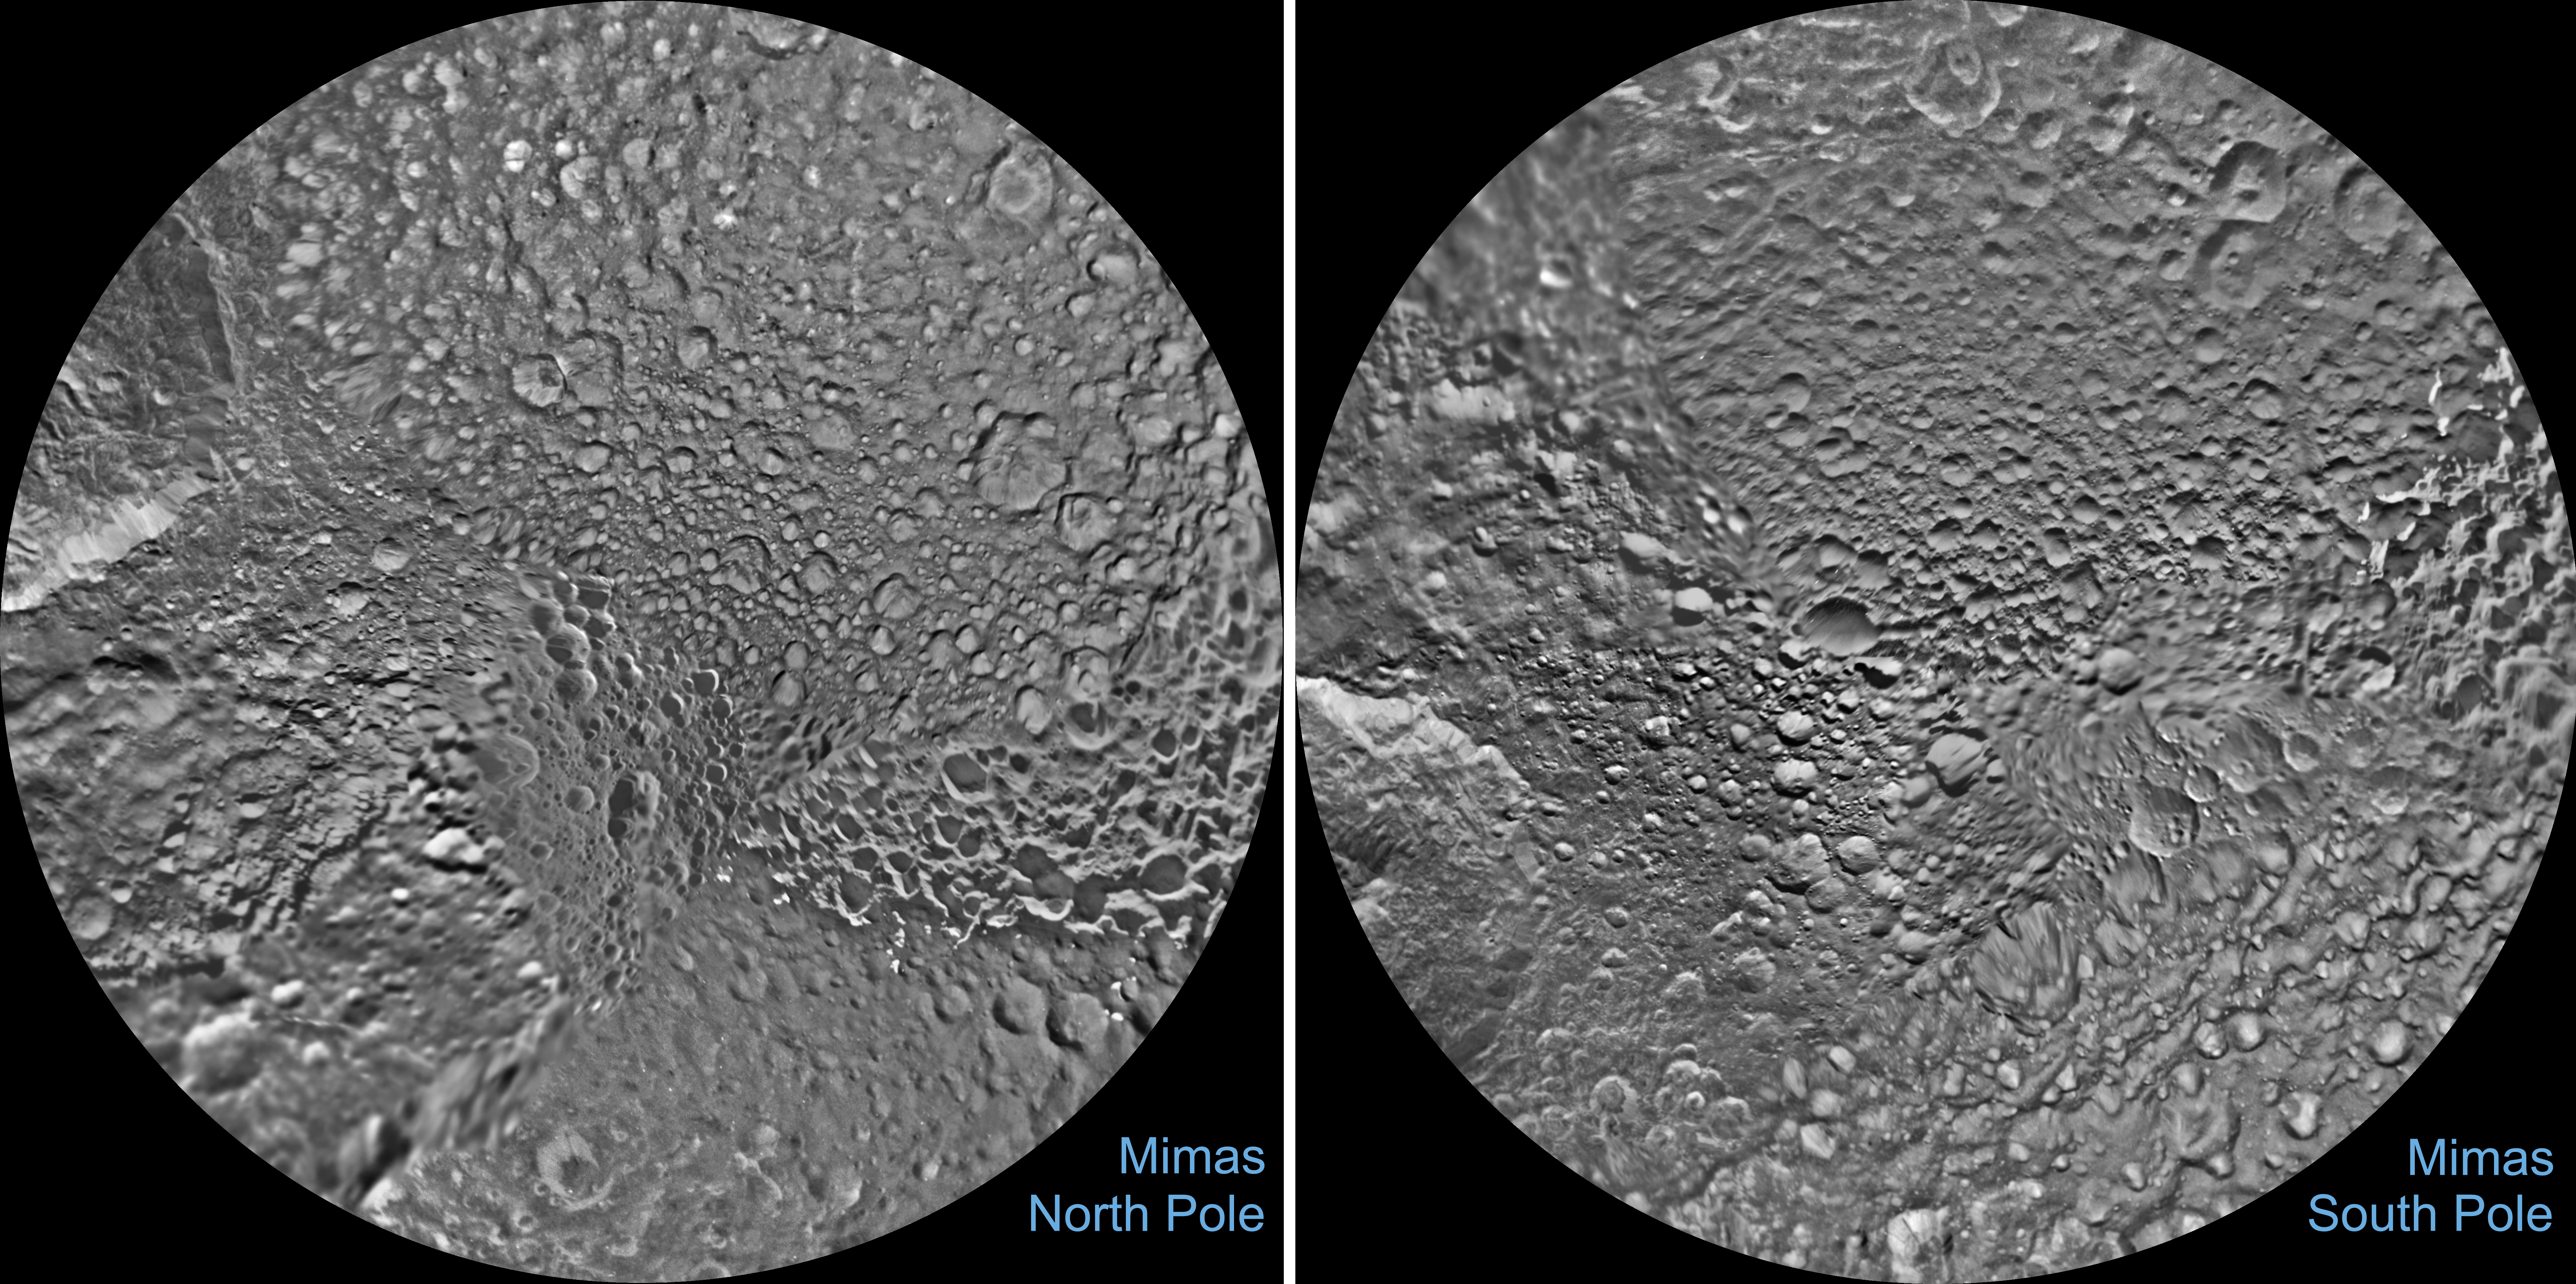

Mimas Polar Maps – June 2017

The northern and southern hemispheres of Saturn’s moon Mimas are seen in these polar stereographic maps, mosaicked from the best-available Cassini images.

Each map is centered on one of the poles, and surface coverage extends to the equator. Grid lines show latitude and longitude in 30-degree increments. Unlabeled versions of these maps are also provided.

The scale in the full-size versions of these maps is 710 feet (216 meters) per pixel. The resolution of the map is 16 pixels per degree. The mean radius of Mimas used for projection of these maps is 123.2 miles (198.2 kilometers).

The maps are updates to the versions released in June 2012 (see PIA14927). The mosaics contain new data from two close flybys of Mimas in Nov. 2016 and Feb. 2017.

The Cassini-Huygens mission is a cooperative project of NASA, the European Space Agency and the Italian Space Agency. The Jet Propulsion Laboratory, a division of Caltech in Pasadena, manages the mission for NASA’s Science Mission Directorate, Washington, D.C. The Cassini orbiter and its two onboard cameras were designed, developed and assembled at JPL. The imaging operations center is based at the Space Science Institute in Boulder, Colo.

Credit: NASA/JPL-Caltech/Space Science Institute